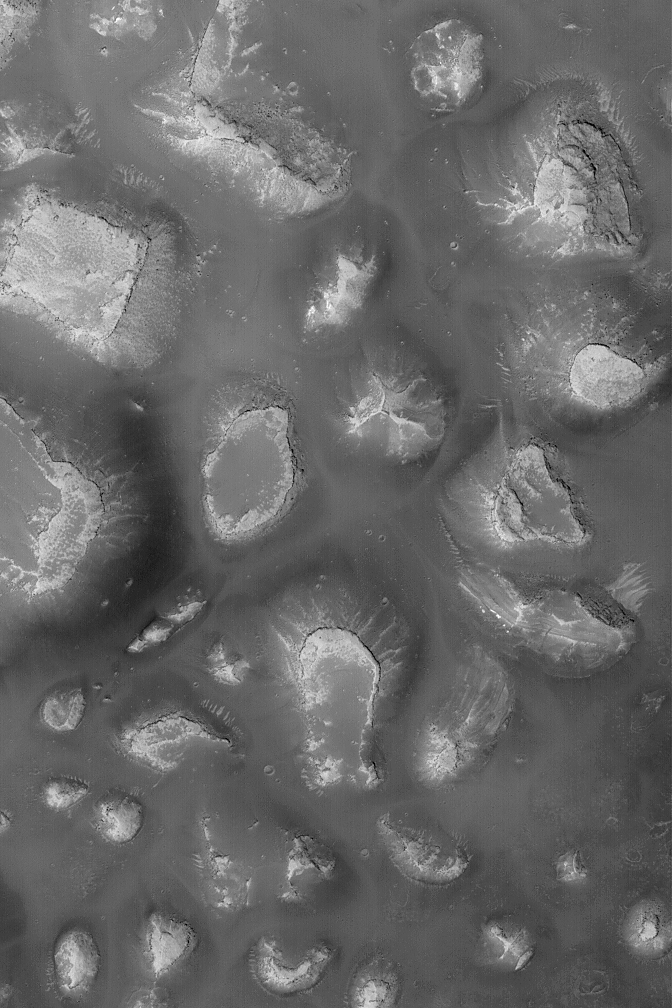

Mesas on Depression Floor

3 August 2004
This Mars Global Surveyor (MGS) Mars Orbiter Camera (MOC) image shows mesas and buttes on the floor of a depression in the Labyrinthus Noctis region of Mars. This is part of the western Valles Marineris. Each mesa is a remnant of a formerly more extensive sequence of rock. The image is located near 7.0°S, 99.2°W. It covers an area about 3 km (1.9 mi) across; sunlight illuminates the scene from the lower left.

Credit: NASA/JPL/Malin Space Science Systems